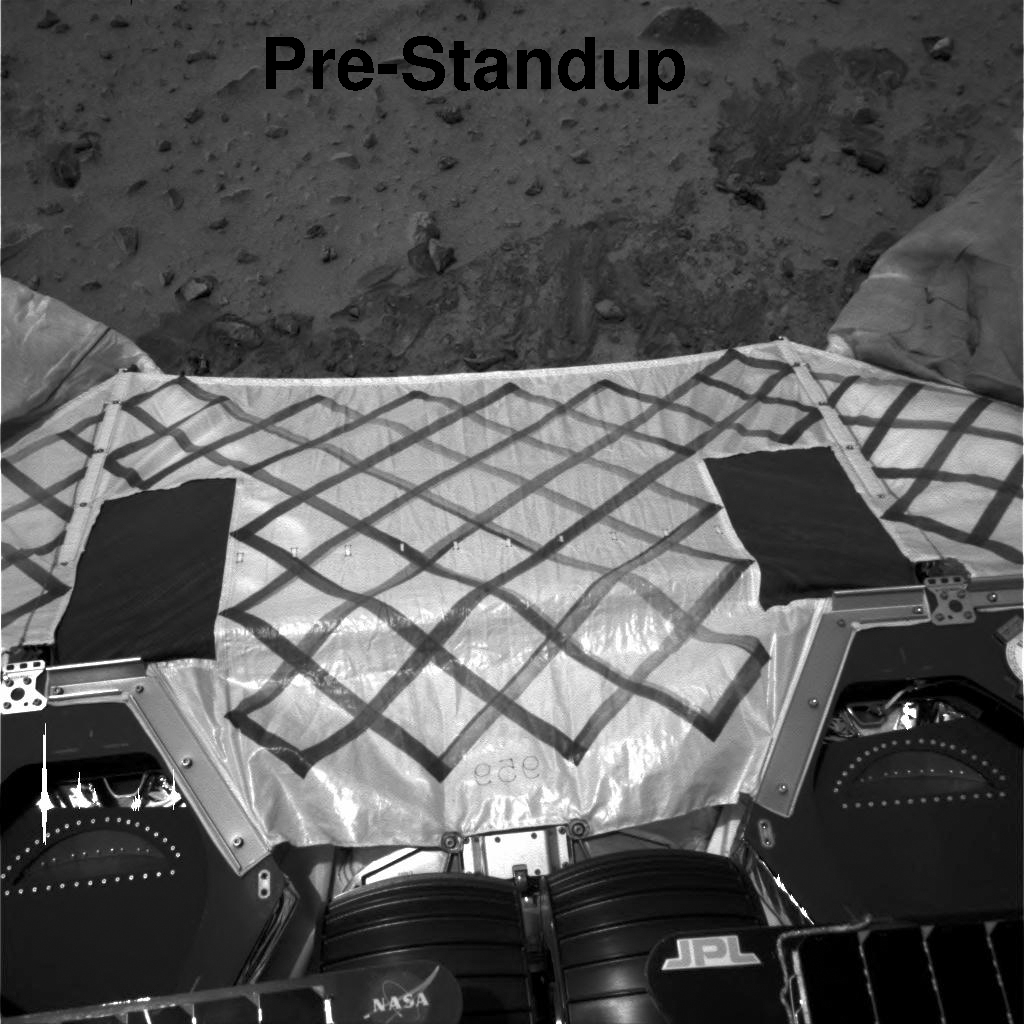

From Spirit’s Perspective (Animation)

This animation shows the perspective from the navigation camera on the Mars Exploration Rover Spirit before and after its automated stand-up process. After standing up, the rover is approximately 12 inches higher off of the lander, resulting in a better view of the surrounding terrain.

Credit: NASA/JPL